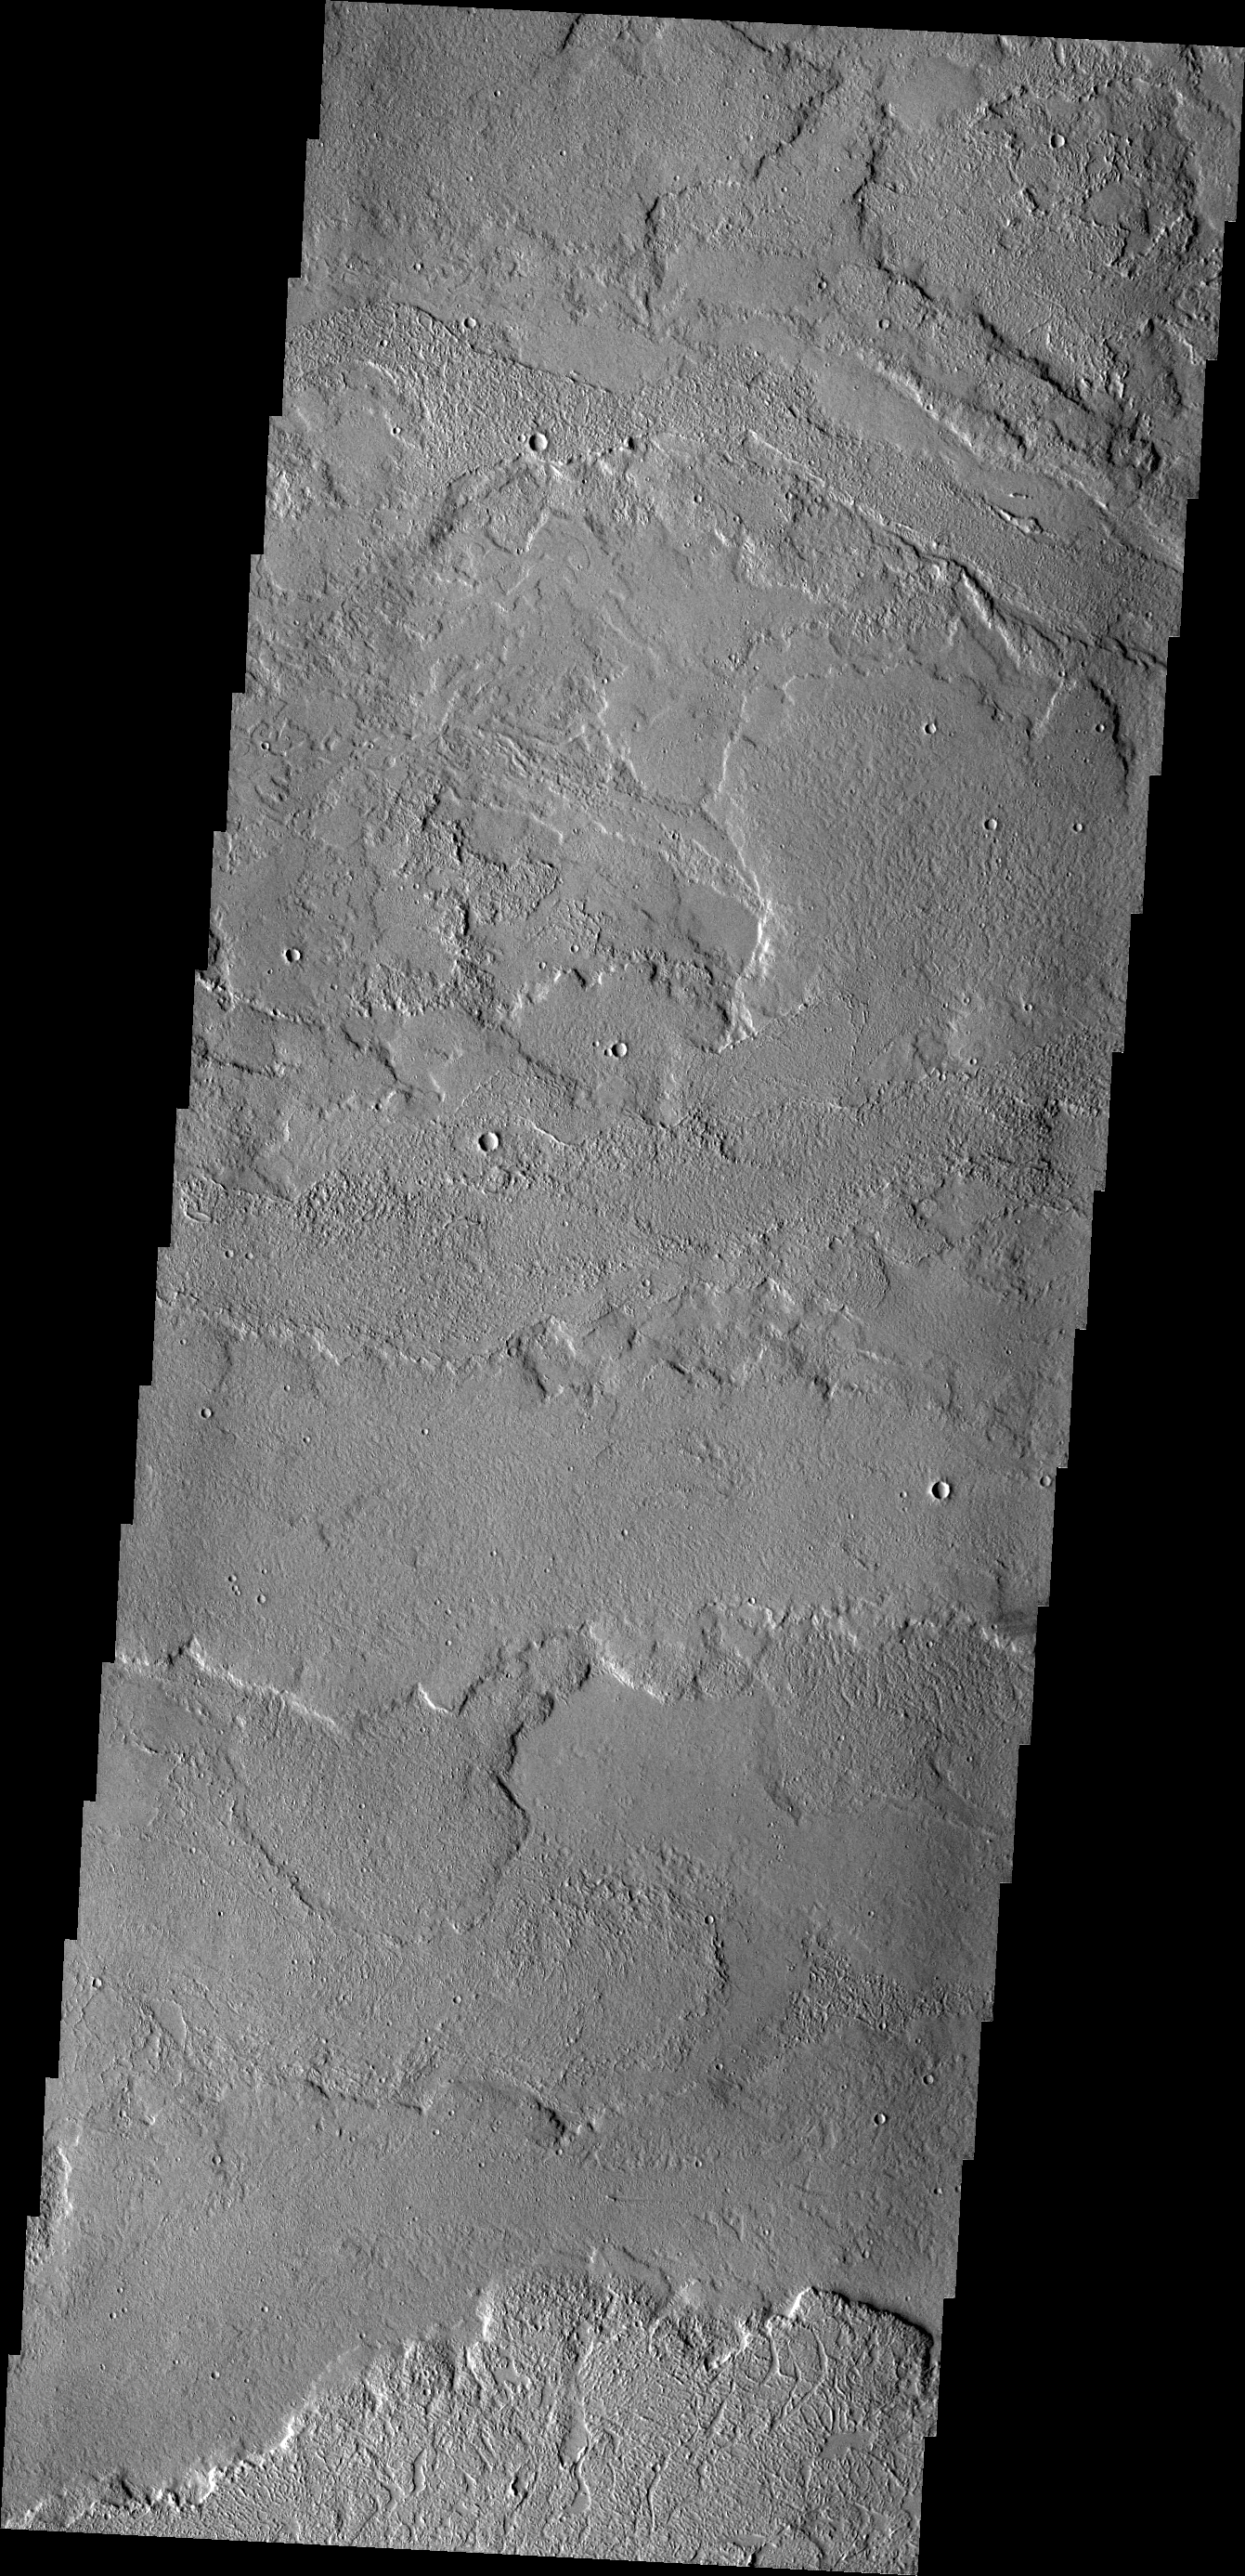

Tharsis Volcanics

Today’s VIS image shows some of the extensive volcanic flows east of the large Tharsis volcanoes.

Credit: NASA/JPL/ASU